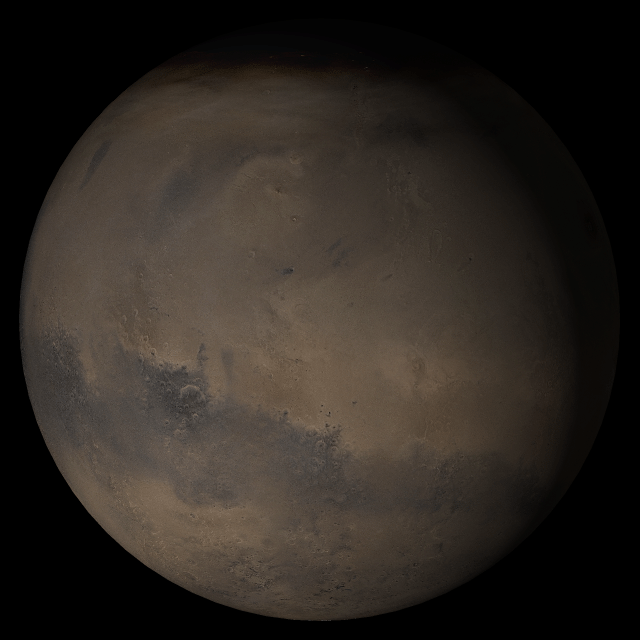

Mars at Ls 269°: Elysium/Mare Cimmerium

23 August 2005
This picture is a composite of Mars Global Surveyor (MGS) Mars Orbiter Camera (MOC) daily global images acquired at Ls 269° during a previous Mars year. This month, Mars looks similar, as Ls 269° occurred in mid-August 2005. The picture shows the Elysium/Mare Cimmerium face of Mars. Over the course of the month, additional faces of Mars as it appears at this time of year are being posted for MOC Picture of the Day. Ls, solar longitude, is a measure of the time of year on Mars. Mars travels 360° around the Sun in 1 Mars year. The year begins at Ls 0°, the start of northern spring and southern autumn.

Season: last days of Northern Autumn/Southern Spring

Credit: NASA/JPL/Malin Space Science Systems